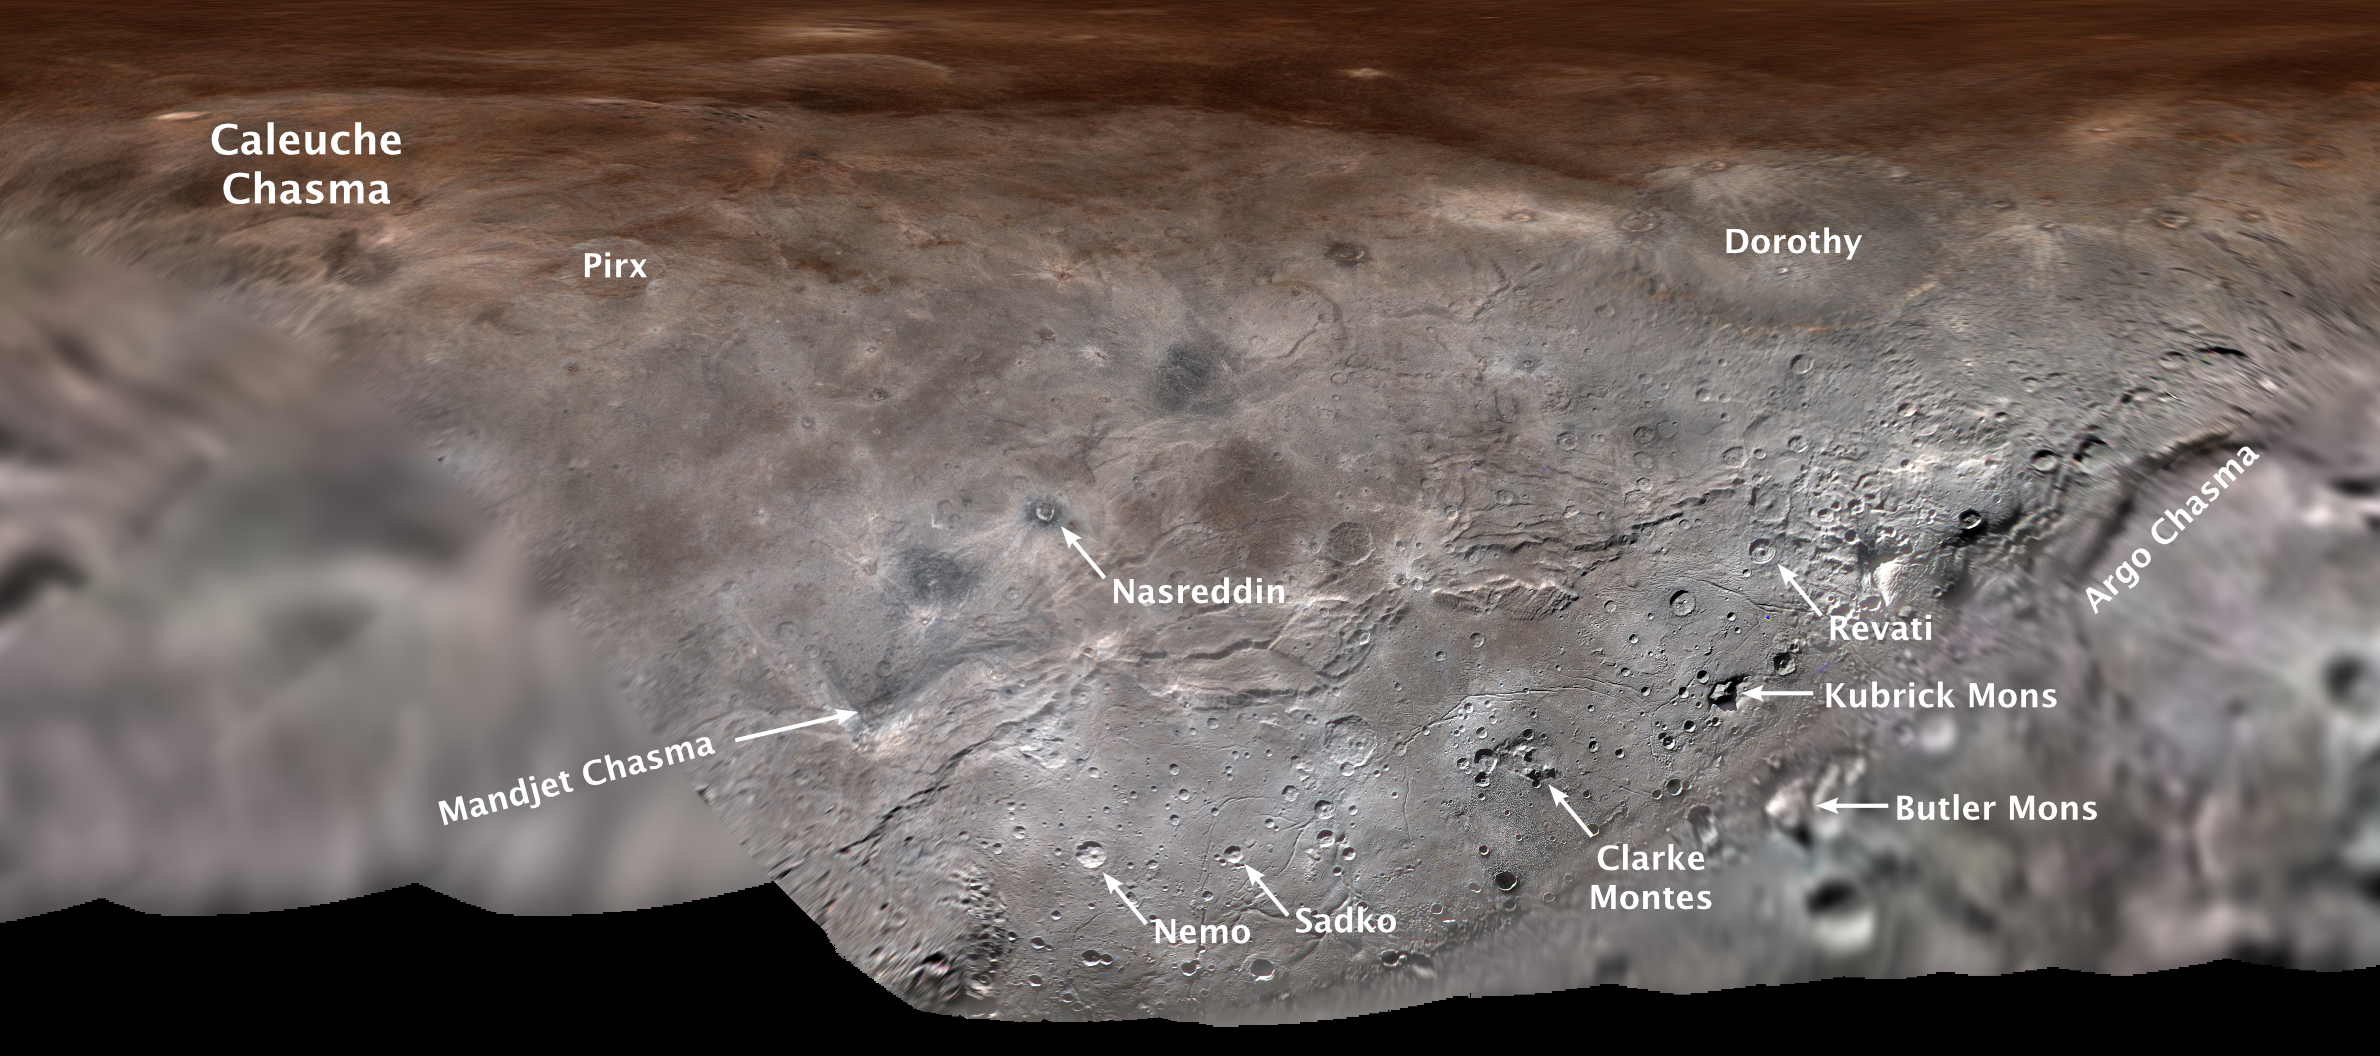

Charon’s First Official Feature Names

Map projection of Charon, the largest of Pluto’s five moons, annotated with its first set of official feature names. With a diameter of about 755 miles, the Texas-sized moon is one of largest known objects in the Kuiper Belt, the region of icy, rocky bodies beyond Neptune.

The Johns Hopkins University Applied Physics Laboratory in Laurel, Maryland, designed, built, and operates the New Horizons spacecraft, and manages the mission for NASA’s Science Mission Directorate. The Southwest Research Institute, based in San Antonio, leads the science team, payload operations and encounter science planning. New Horizons is part of the New Frontiers Program managed by NASA’s Marshall Space Flight Center in Huntsville, Alabama.

Credit: NASA/Johns Hopkins University Applied Physics Laboratory/Southwest Research Institute